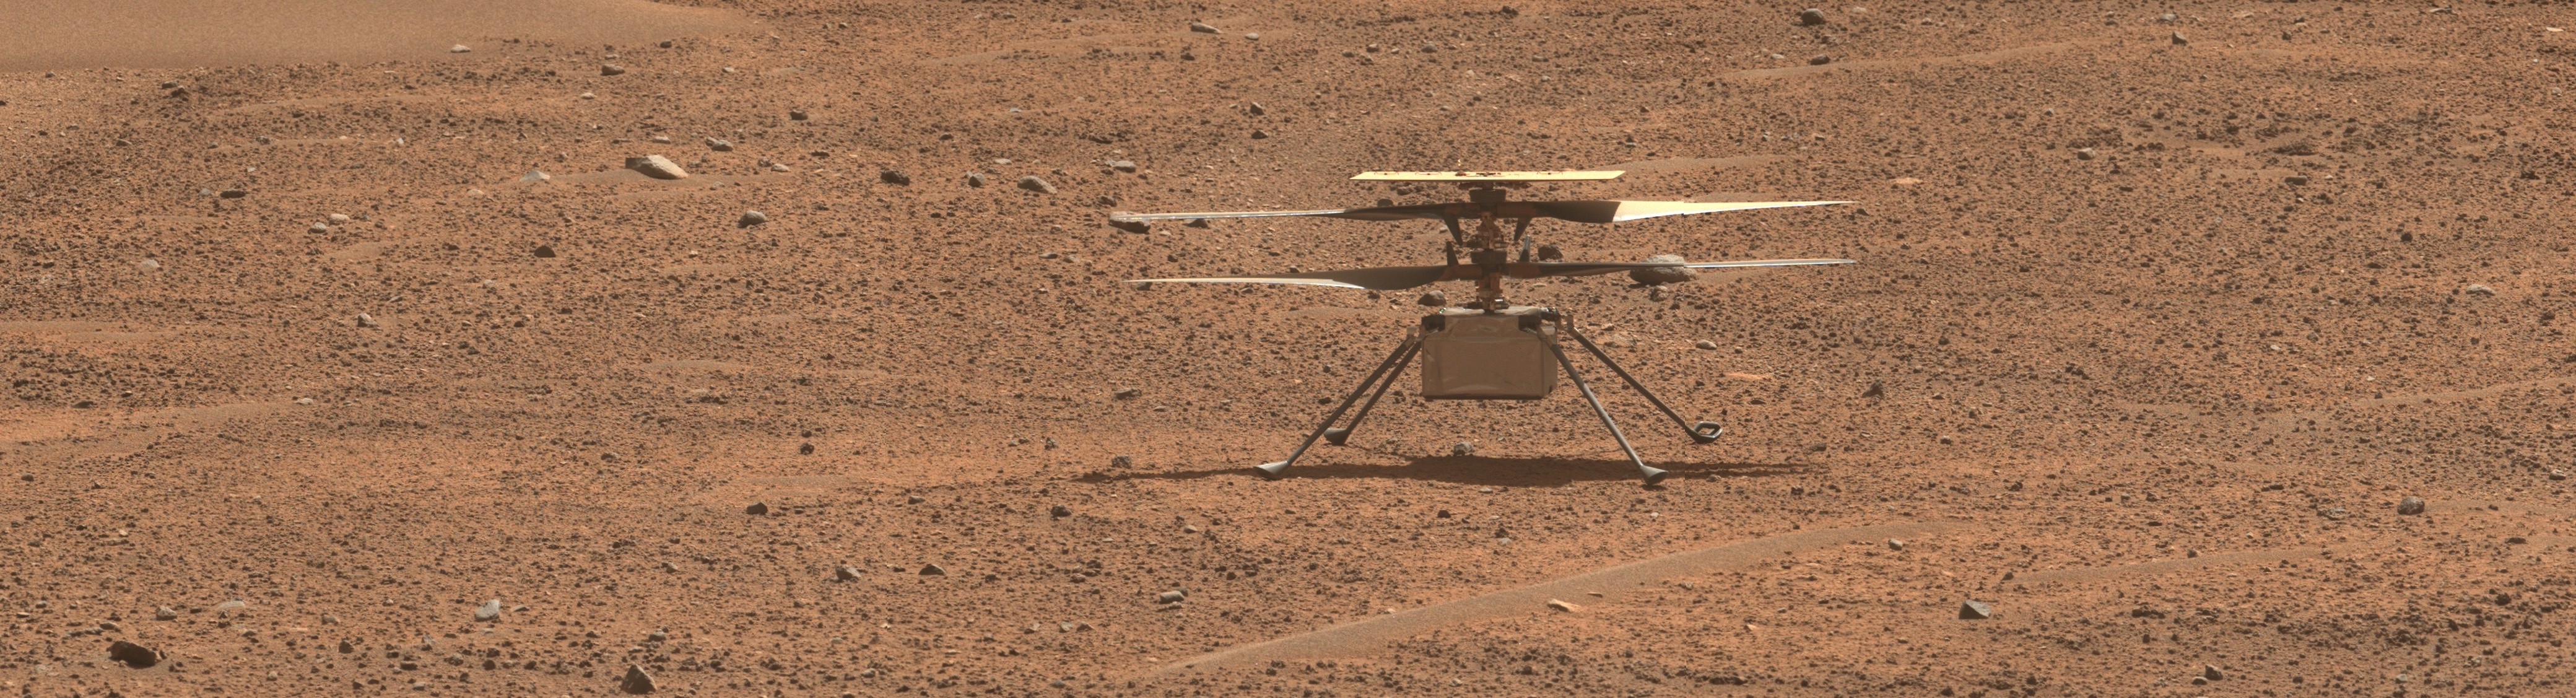

Perseverance Checks Out Ingenuity

Figure A

Figure B

This view of NASA’s Ingenuity Mars Helicopter was generated using data collected by the Mastcam-Z instrument aboard the agency’s Perseverance Mars rover on Aug. 2, 2023, the 871st Martian day, or sol, of the mission. The image was taken a day before the rotorcraft’s 54th flight, and about a week and a half after Flight 53, which was cut short by an unexpected landing.

Figure A is an enhanced-color view that exaggerates subtle color differences in the scene.

Figure B shows the same image in an anaglyph that can be viewed with red-blue 3D glasses.

Arizona State University leads the operations of the Mastcam-Z instrument, working in collaboration with Malin Space Science Systems in San Diego, on the design, fabrication, testing, and operation of the cameras, and in collaboration with the Niels Bohr Institute of the University of Copenhagen on the design, fabrication, and testing of the calibration targets.

A key objective for Perseverance’s mission on Mars is astrobiology, including the search for signs of ancient microbial life. The rover will characterize the planet’s geology and past climate, pave the way for human exploration of the Red Planet, and be the first mission to collect and cache Martian rock and regolith (broken rock and dust).

Subsequent NASA missions, in cooperation with ESA (European Space Agency), would send spacecraft to Mars to collect these sealed samples from the surface and return them to Earth for in-depth analysis.

The Mars 2020 Perseverance mission is part of NASA’s Moon to Mars exploration approach, which includes Artemis missions to the Moon that will help prepare for human exploration of the Red Planet.

NASA’s Jet Propulsion Laboratory, which is managed for the agency by Caltech in Pasadena, California, built and manages operations of the Perseverance rover.

Credit: NASA/JPL-Caltech/ASU/MSSS